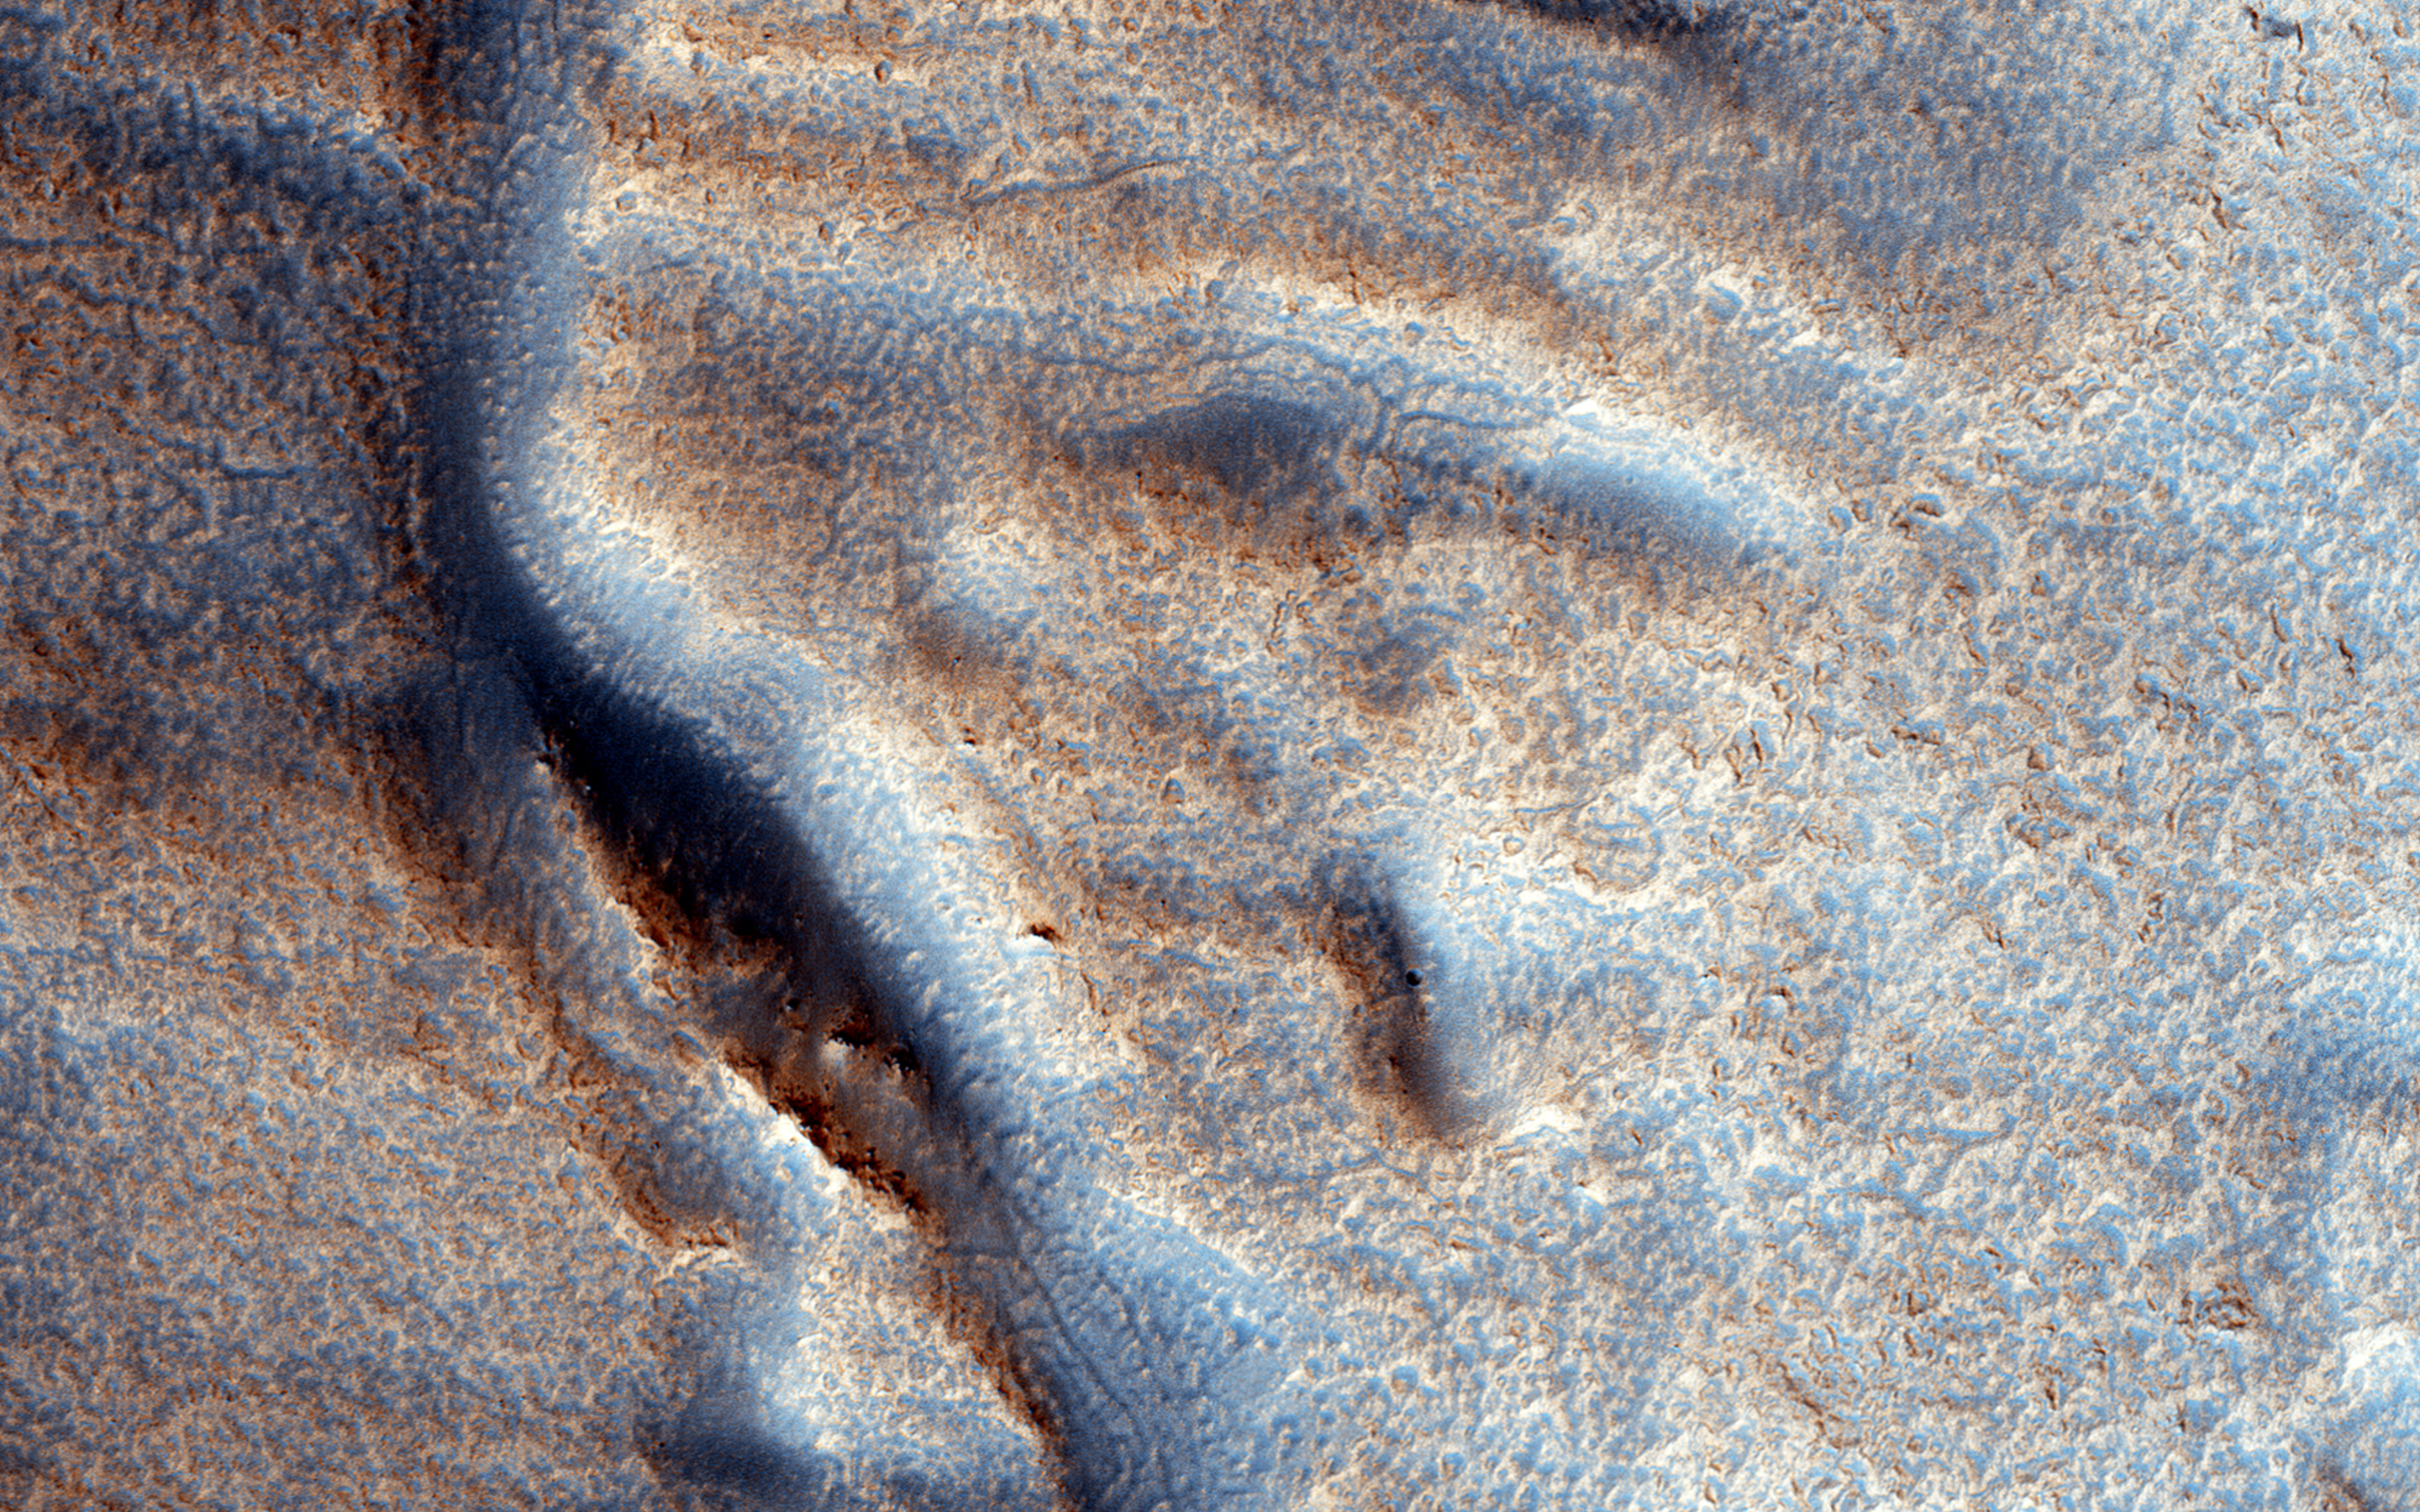

A Fresh Shallow Valley Transitions to an Inverted Channel

This image shows a portion of a long valley system in northern Arabia Terra. The valley must be relatively young because it cuts through the ejecta of an impact crater that still retains it entire ejecta blanket, indicating the crater is also fairly young and fresh.

The valley is interesting because it transitions to an inverted channel near its end point. Inverted channels form when a valley fills with materials. Later, erosion removes the surrounding terrain leaving behind higher standing and more resistant material that filled the valley.

The University of Arizona, Tucson, operates HiRISE, which was built by Ball Aerospace & Technologies Corp., Boulder, Colorado. NASA’s Jet Propulsion Laboratory, a division of the California Institute of Technology in Pasadena, manages the Mars Reconnaissance Orbiter Project for NASA’s Science Mission Directorate, Washington.

Credit: NASA/JPL-Caltech/Univ. of Arizona